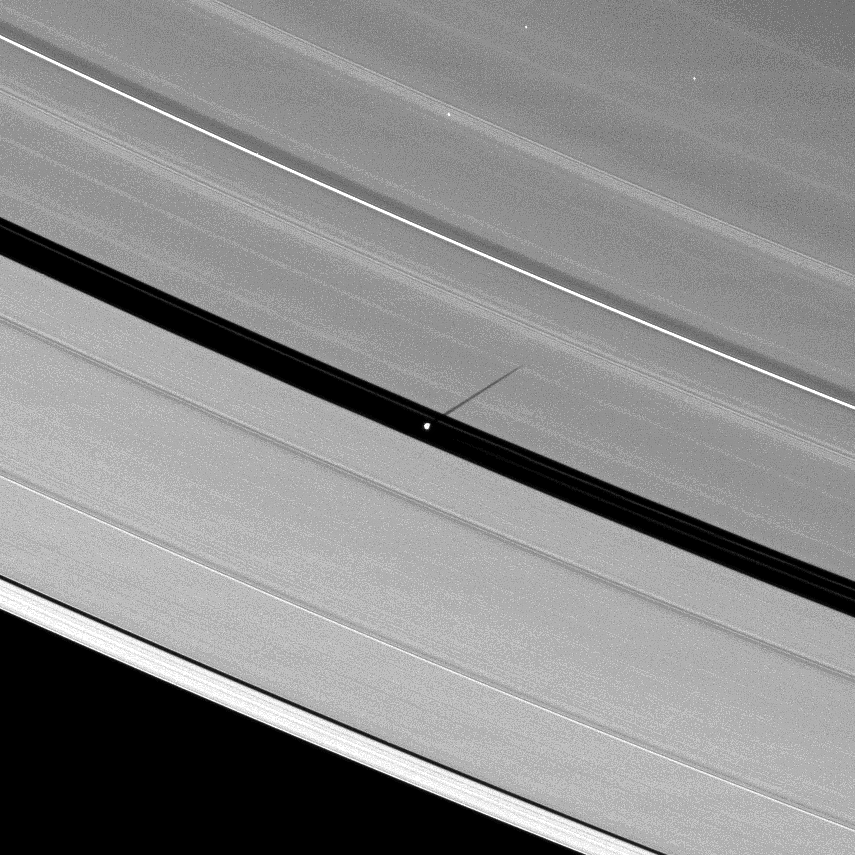

Lengthening Shadows

As Saturn’s equinox continues to approach, the moon Pan casts a slightly longer shadow on the A ring.

See PIA11652 to see an earlier image of a shorter shadow cast by Pan (28 kilometers, or 17 miles across). The novel illumination geometry created as Saturn approaches its August 2009 equinox allows moons orbiting in or near the plane of Saturn’s equatorial rings to cast shadows onto the rings. These scenes are possible only during the few months before and after Saturn’s equinox, which occurs only once in about 15 Earth years. To learn more about this special time and to see movies of moons’ shadows moving across the rings, see PIA11651 and PIA11660.

Three stars are visible through the rings.

This view looks toward the unilluminated side of the rings from about 51 degrees above the ringplane. The image was taken in visible light with the Cassini spacecraft narrow-angle camera on June 28, 2009. The view was acquired at a distance of approximately 1.4 million kilometers (870,000 miles) from Pan and at a Sun-Pan-spacecraft, or phase, angle of 80 degrees. Image scale is 8 kilometers (5 miles) per pixel.

The Cassini-Huygens mission is a cooperative project of NASA, the European Space Agency and the Italian Space Agency. The Jet Propulsion Laboratory, a division of the California Institute of Technology in Pasadena, manages the mission for NASA’s Science Mission Directorate, Washington, D.C. The Cassini orbiter and its two onboard cameras were designed, developed and assembled at JPL. The imaging operations center is based at the Space Science Institute in Boulder, Colo.

Credit: NASA/JPL/Space Science Institute